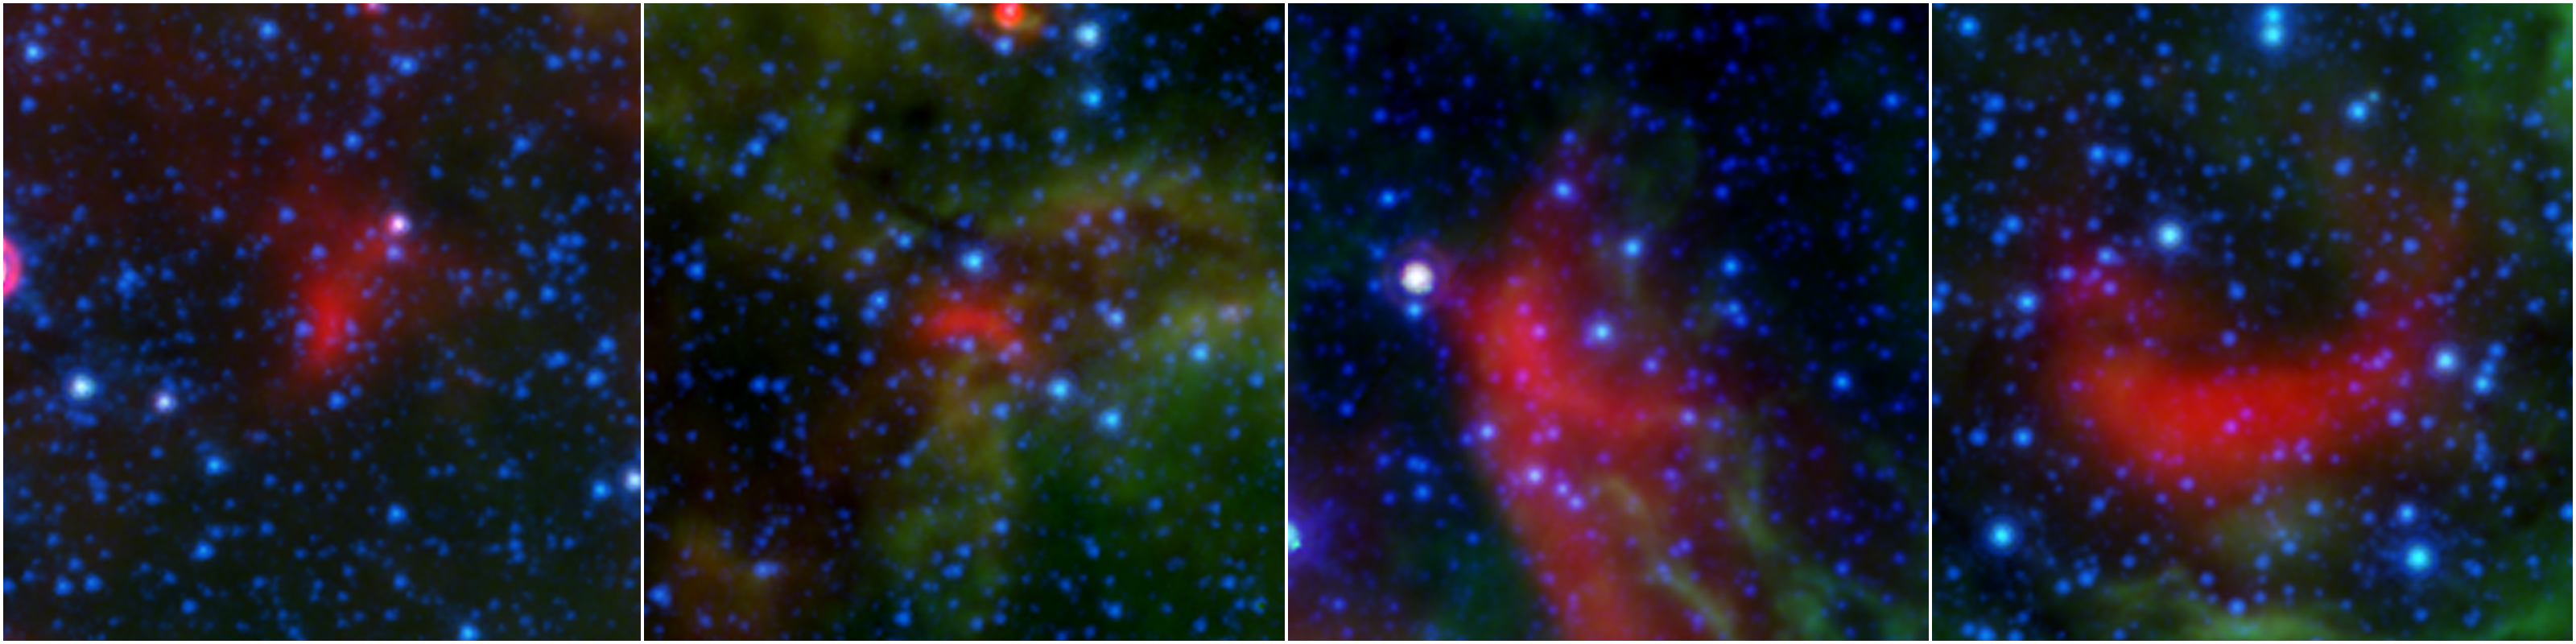

Bow Shocks Between the Bubbles

These four images show bow shocks, or arcs of warm dust formed as winds from fast-moving stars push aside dust grains scattered sparsely through most of the nebula.

Credit: NASA/JPL-Caltech/Milky Way Project